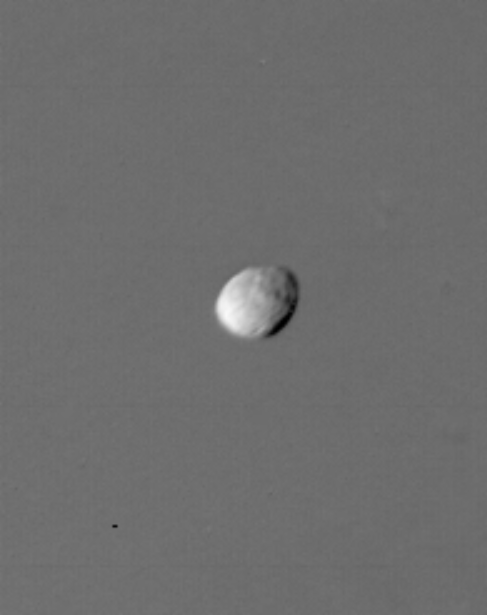

Saturn’s Satellite 1980S1

Two satellites of Saturn share an orbit 151,400 kilometers (94,075 miles) from the center of the planet. The leading co-orbital satellite, designated 1980S1, is seen in transit across Saturn in this image taken by NASA’s Voyager 1 on Nov. 12, 1980, at a range of 611,000 kilometers (379,650 miles). It is ellipsoidal, almost disk-shaped, and rotates with its long axis, 200 kilometers (125 miles) in diameter, pointed at Saturn. The Voyager project is managed for NASA by the Jet Propulsion Laboratory, Pasadena, Calif.

Credit: NASA/JPL